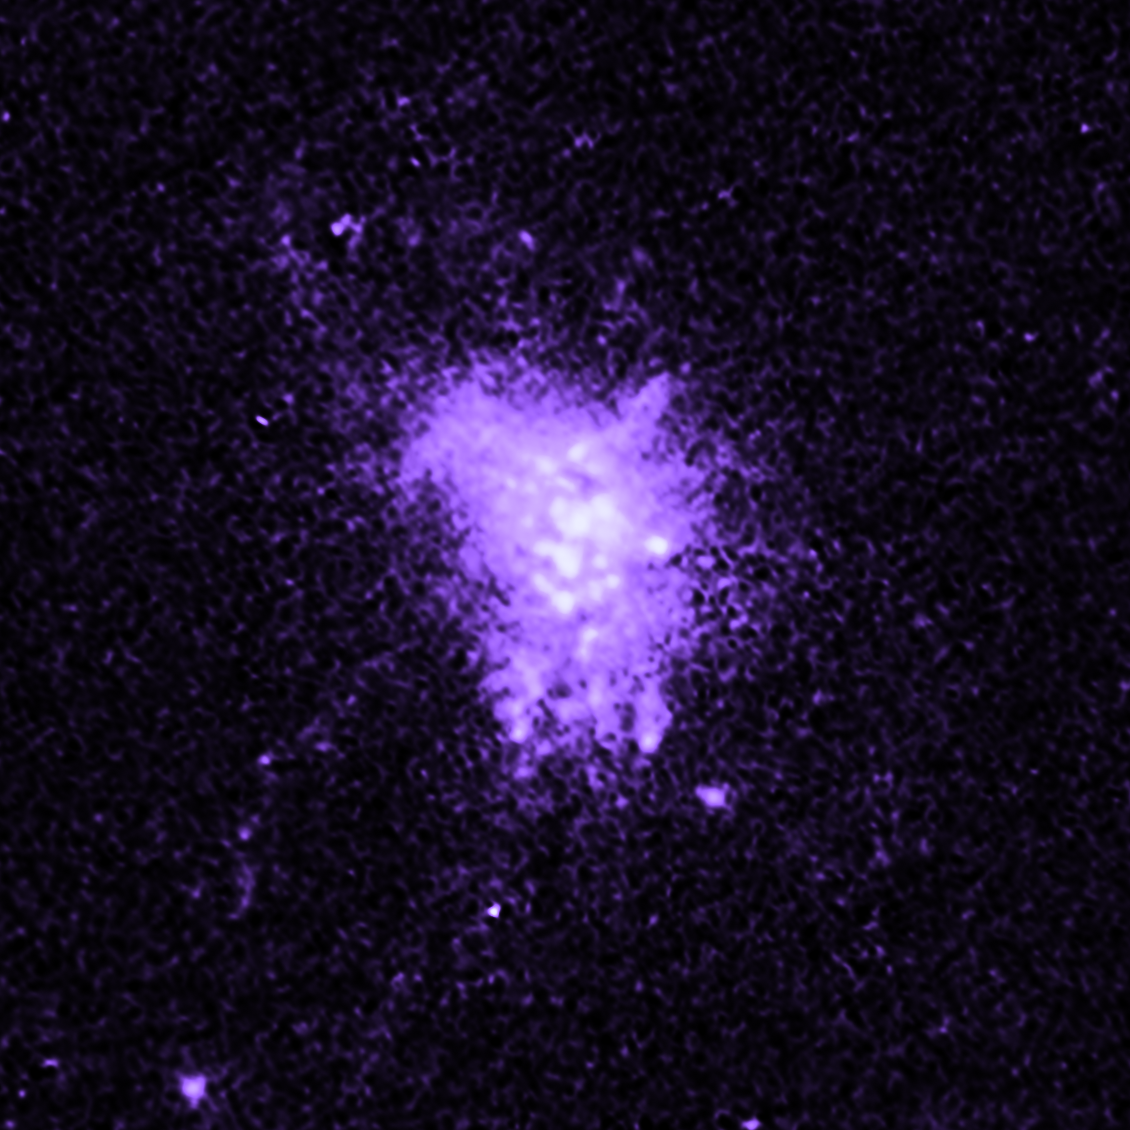

Galaxy MACS J1532

Object Name: MACS J1532
Object Description: Brightest Cluster Galaxies (BCG)
Instrument: HST/WFC3/UVIS

Compass and Scale Compass and Scale An astronomical image with a scale that shows how large an object is on the sky, a compass that shows how the object is oriented on the sky, and the filters with which the image was made.

Credit: NASA, ESA, M. Donahue (Michigan State University), and Y. Li (University of Michigan)